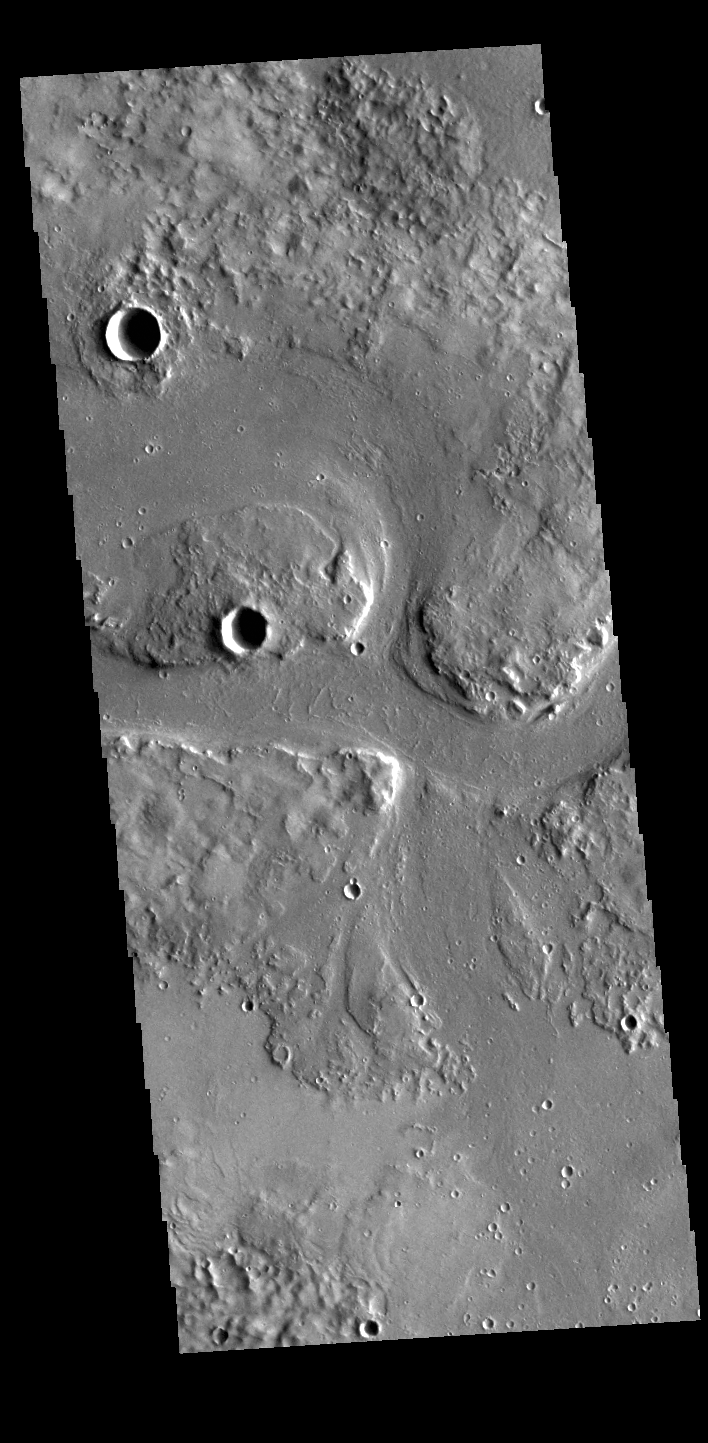

Granicus Valles

This VIS image shows part of Granicus Valles. Granicus Valles is a complex channel system located west of Elysium Mons. The system is approximately 750km long. It is likely that both water and lava played a part in creation of the feature.

Credit: NASA/JPL-Caltech/ASU